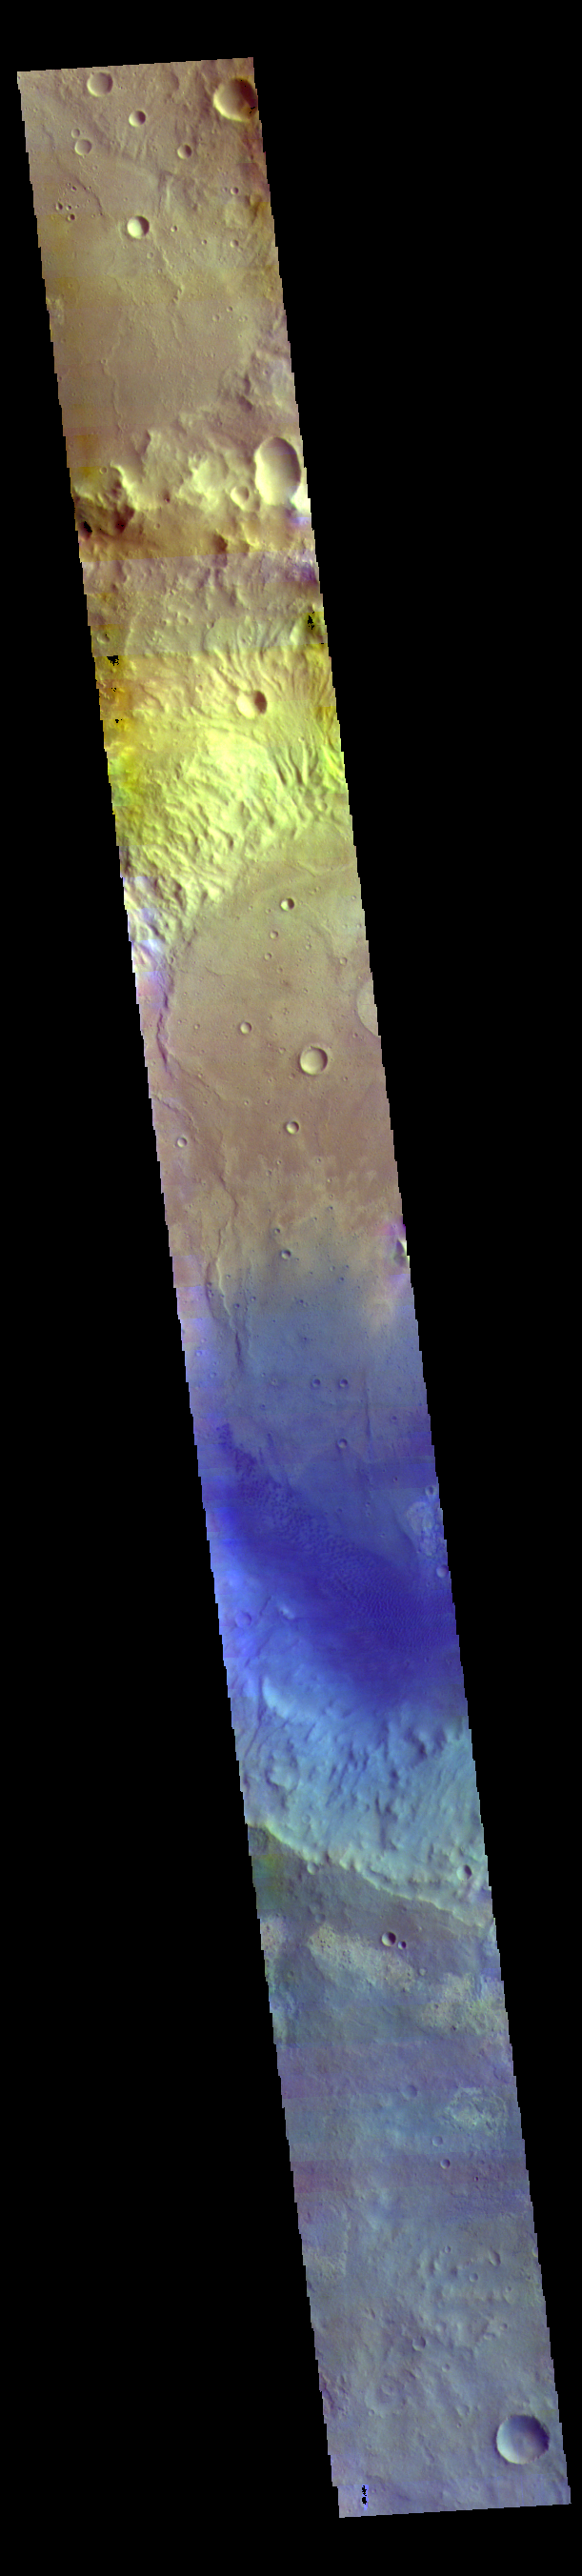

Rutherford Crater – False Color

Today’s VIS image shows part of the floor of Rutherford Crater. Blue tones in false color images are indicative of basaltic sand. Rutherford Crater is approximately 107 km (66 miles) in diameter. This crater is located in Arabia Terra.

The THEMIS VIS camera contains 5 filters. The data from different filters can be combined in multiple ways to create a false color image. These false color images may reveal subtle variations of the surface not easily identified in a single band image.

Credit: NASA/JPL-Caltech/ASU